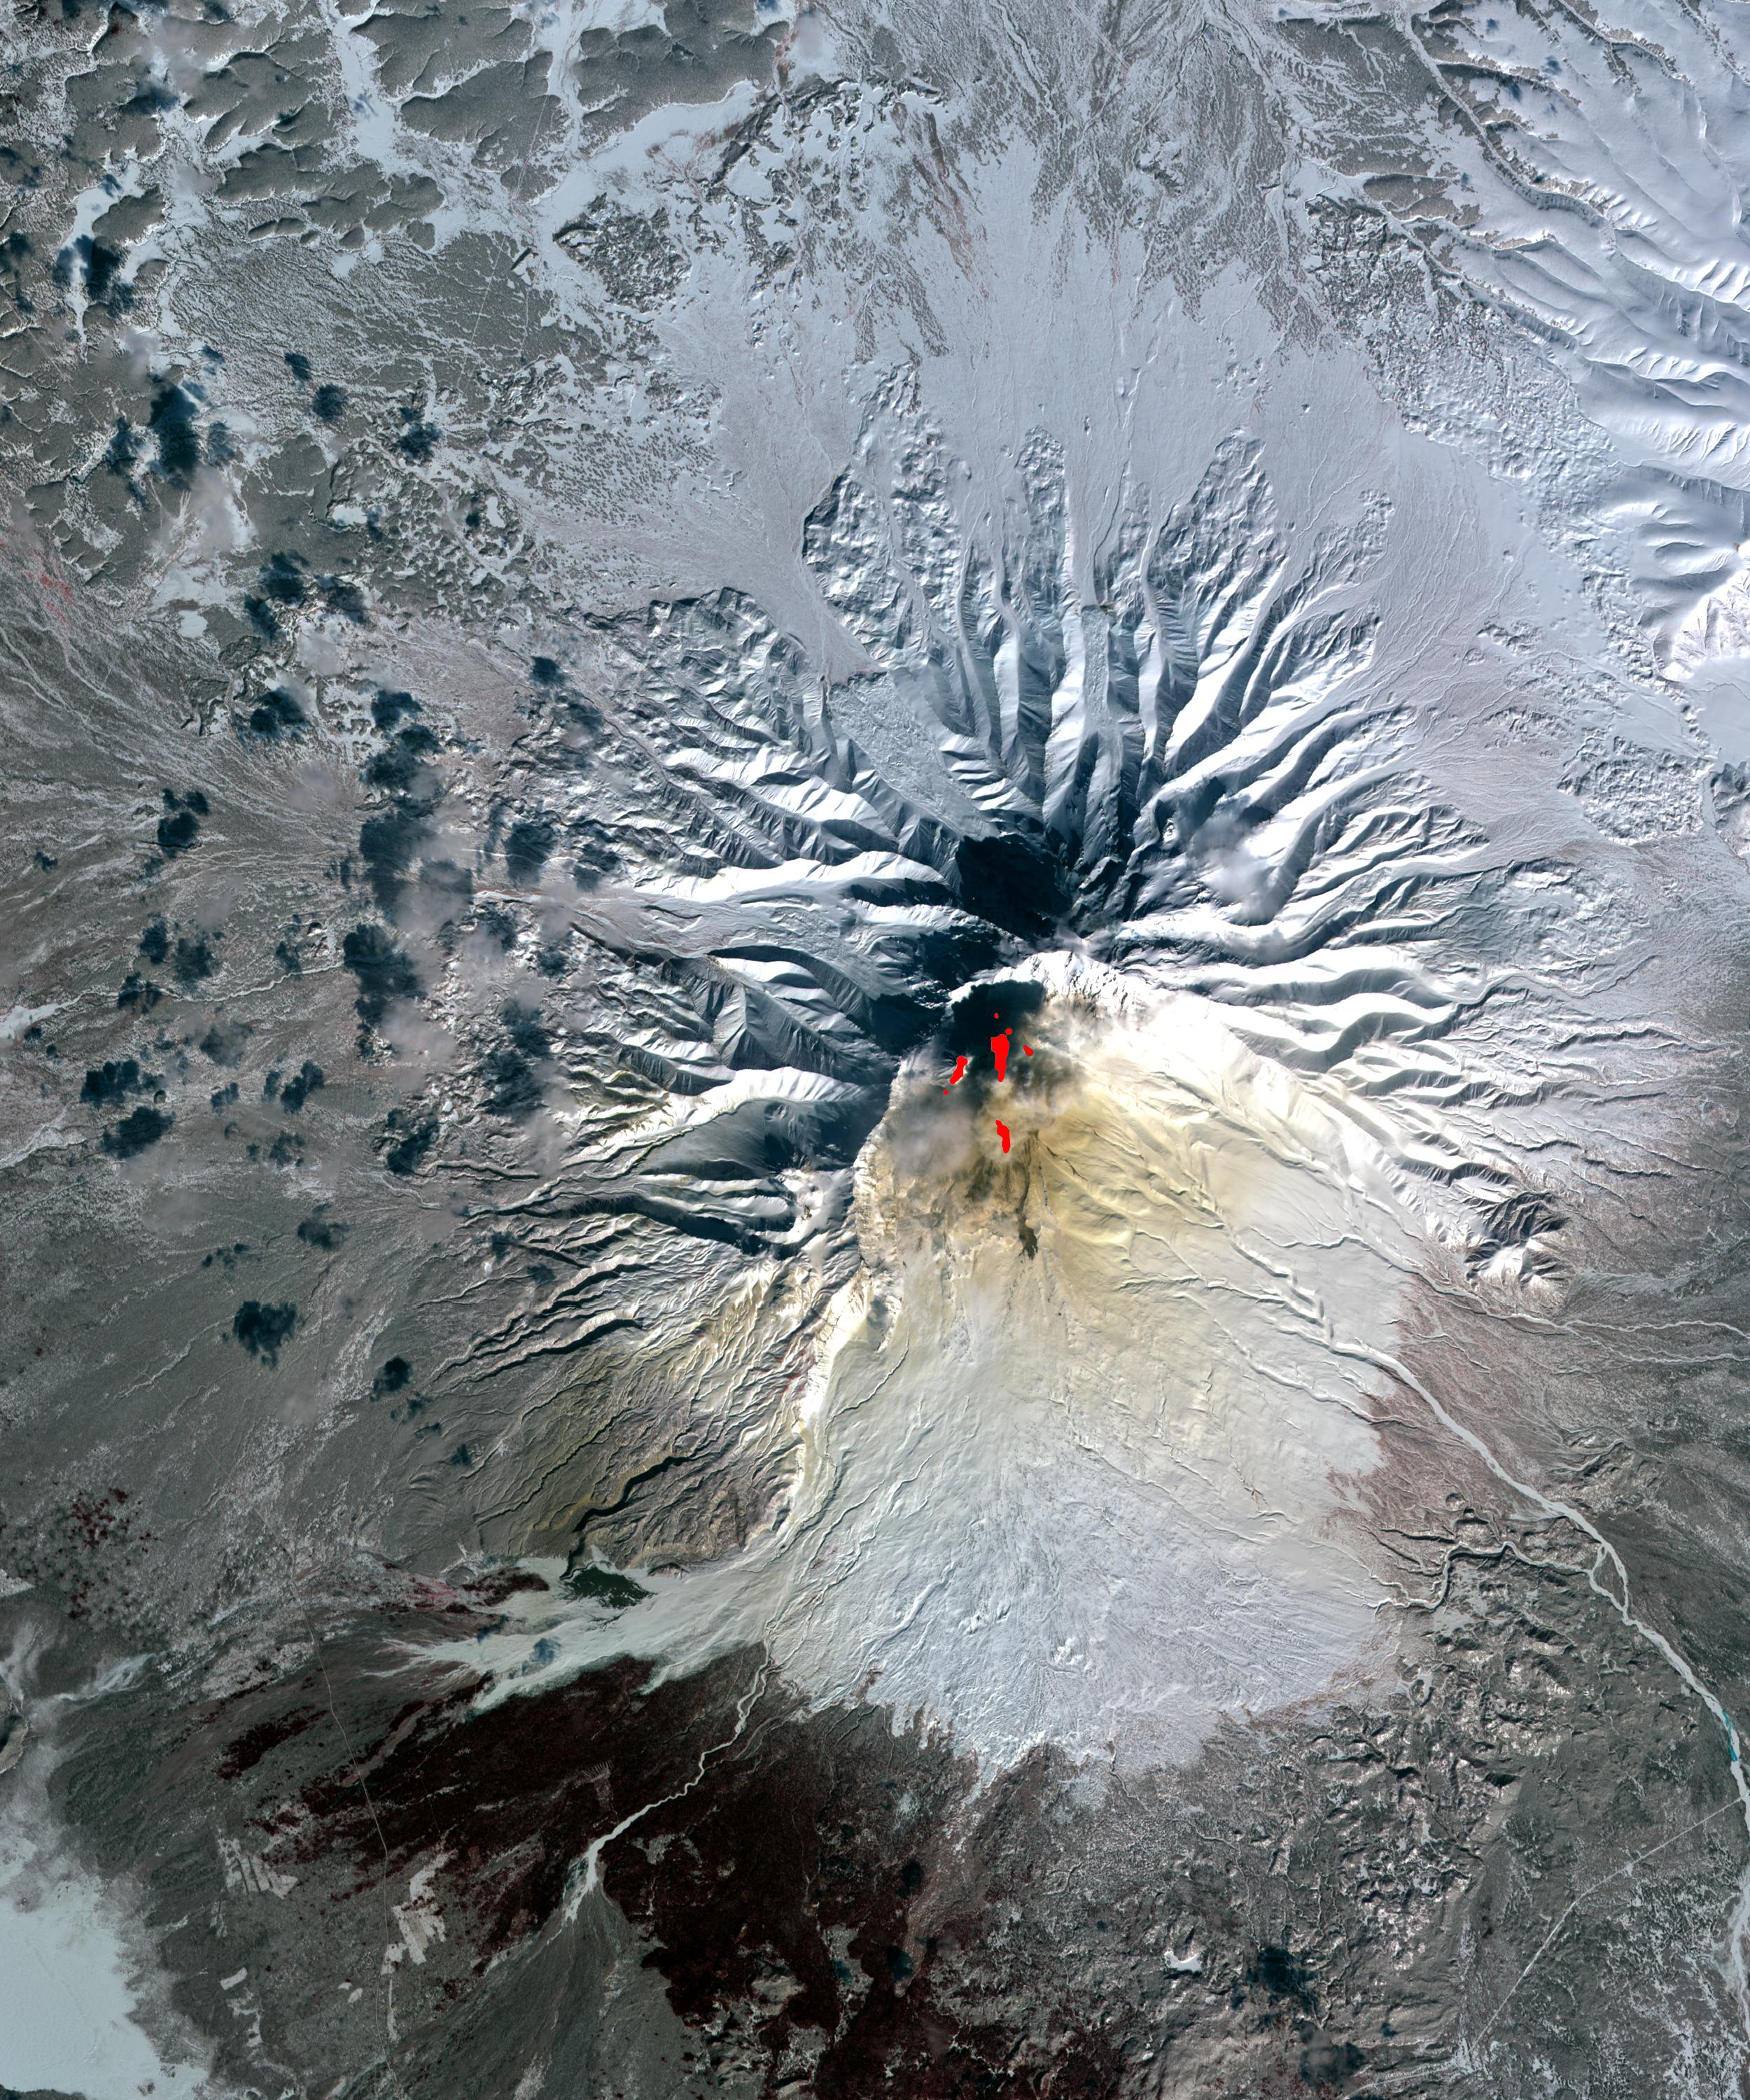

Sheveluch Volcano, Kamchatka, Russia

Sheveluch Volcano in Kamchatka, Siberia, Russia, is one of the frequently active volcanoes located in eastern Siberia. In this composite image, brownish ash covers the southern part of the mountain, under an ash-laden vertical eruption plume. Red areas are hot-spots seen on ASTER’s thermal infrared bands, and are related to lava flows. The image was acquired March 26, 2010, is located at 56.6 degrees north latitude, 161.3 degrees east longitude. The image covers an area of 17.7 x 21.2 km.

With its 14 spectral bands from the visible to the thermal infrared wavelength region and its high spatial resolution of 15 to 90 meters (about 50 to 300 feet), ASTER images Earth to map and monitor the changing surface of our planet. ASTER is one of five Earth-observing instruments launched December 18, 1999, on NASA’s Terra. The instrument was built by Japan’s Ministry of Economy, Trade and Industry. A joint U.S./Japan science team is responsible for validation and calibration of the instrument and the data products.

The broad spectral coverage and high spectral resolution of ASTER provides scientists in numerous disciplines with critical information for surface mapping and monitoring of dynamic conditions and temporal change. Example applications are: monitoring glacial advances and retreats; monitoring potentially active volcanoes; identifying crop stress; determining cloud morphology and physical properties; wetlands evaluation; thermal pollution monitoring; coral reef degradation; surface temperature mapping of soils and geology; and measuring surface heat balance.

The U.S. science team is located at NASA’s Jet Propulsion Laboratory, Pasadena, Calif. The Terra mission is part of NASA’s Science Mission Directorate, Washington, D.C.

Credit: NASA/GSFC/METI/ERSDAC/JAROS, and U.S./Japan ASTER Science Team